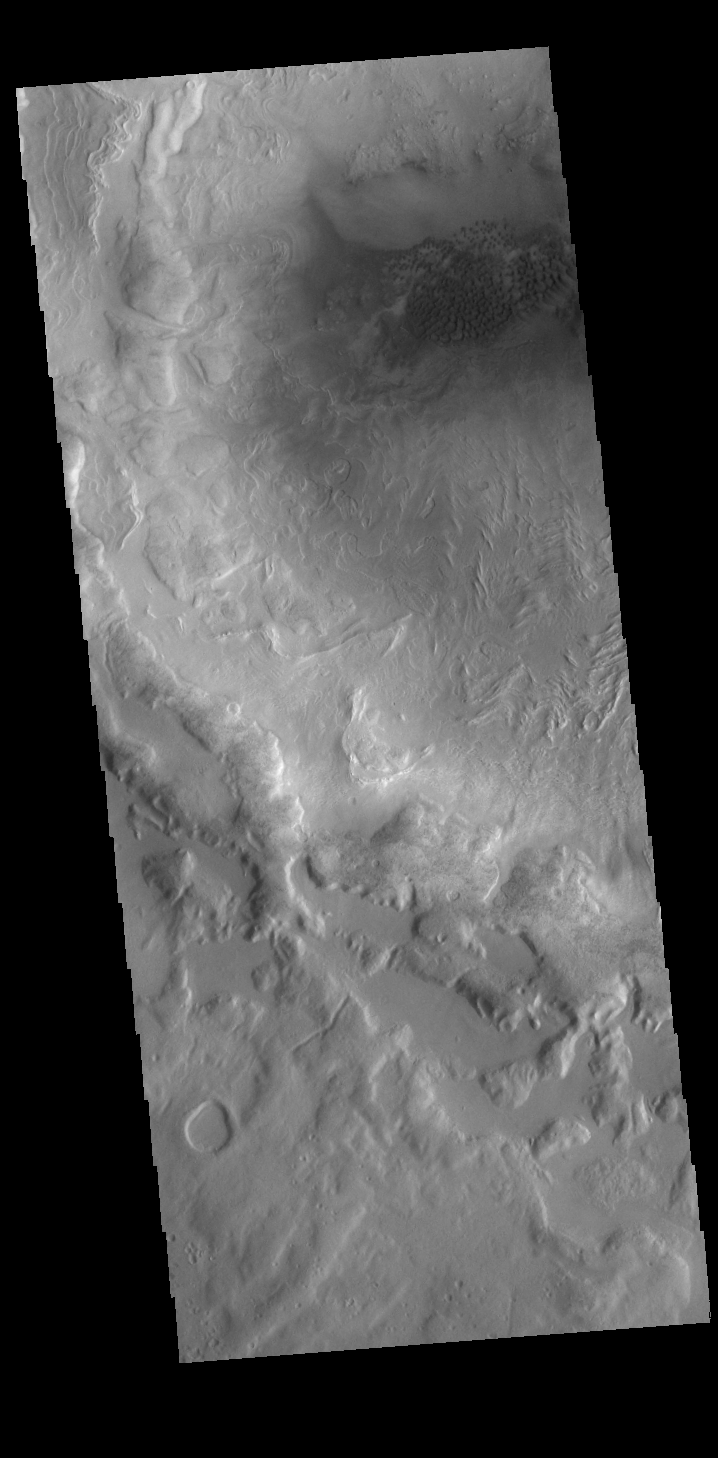

Crater Dunes

This VIS image is located in the region between northern Terra Sabaea and Utopia Planitia. This unnamed crater contains a small dune field. The crater rim is heavily eroded and it appears that some downslope movement on the interior of the rim may have included a volatile component such as ice.

Credit: NASA/JPL-Caltech/ASU